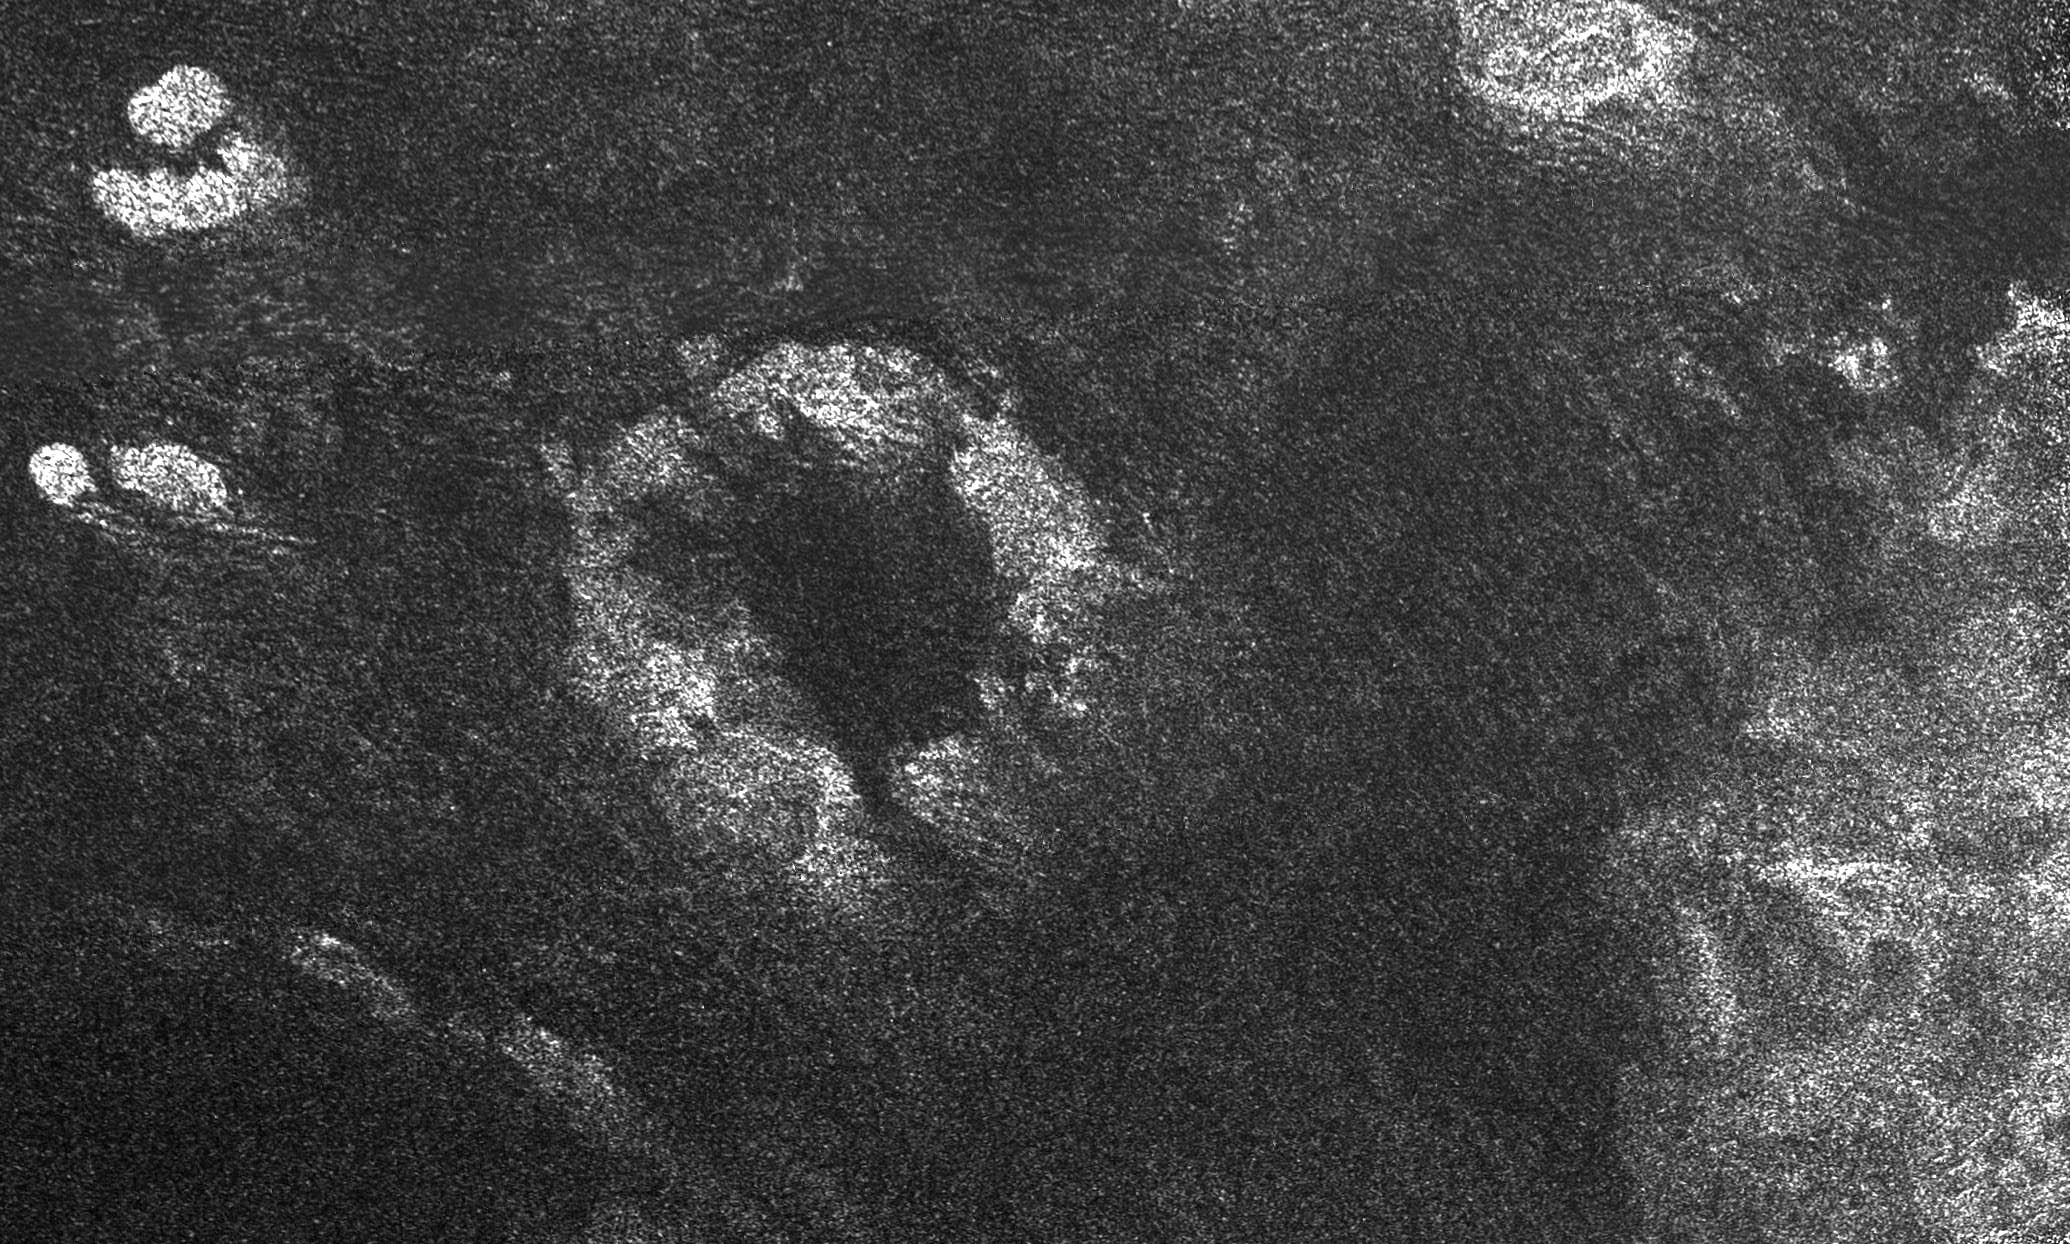

Radar Images the Margin of Xanadu

This image of Saturn’s moon Titan from the Synthetic Aperture Radar instrument on the Cassini spacecraft shows the southwestern area of a feature called Xanadu (bottom right of the image). The area is bright because it reflects the radio wavelengths used to make this radar images. The image was taken on April 30, 2006.

Xanadu is one of the most prominent features on Titan and was first seen in ground-based observations. The origin of Xanadu is still unknown, but this radar image reveals details previously unseen, such as numerous curvy features that may indicate fluid flows. Linear dark streaks visible in radar-dark areas are dune fields, also seen in previous radar images (see

PIA03567

).

Near the center of the image is a prominent circular feature, named Guabonito, about 90 kilometers (56 miles) in diameter. It might be an impact crater or a cryovolcanic caldera. If this is an impact structure, the absence of an ejecta blanket suggests that the feature has been highly eroded, like some impact structures on Earth, or has been buried by the dune fields. Other radar-bright areas (top left and top right) appear to be topographically high and might act as obstacles, diverting the dunes around them.

The Cassini-Huygens mission is a cooperative project of NASA, the European Space Agency and the Italian Space Agency. The Jet Propulsion Laboratory, a division of the California Institute of Technology in Pasadena, manages the mission for NASA’s Science Mission Directorate, Washington, D.C. The Cassini orbiter was designed, developed and assembled at JPL. The radar instrument was built by JPL and the Italian Space Agency, working with team members from the United States and several European countries.

Credit: NASA/JPL-Caltech/ASI